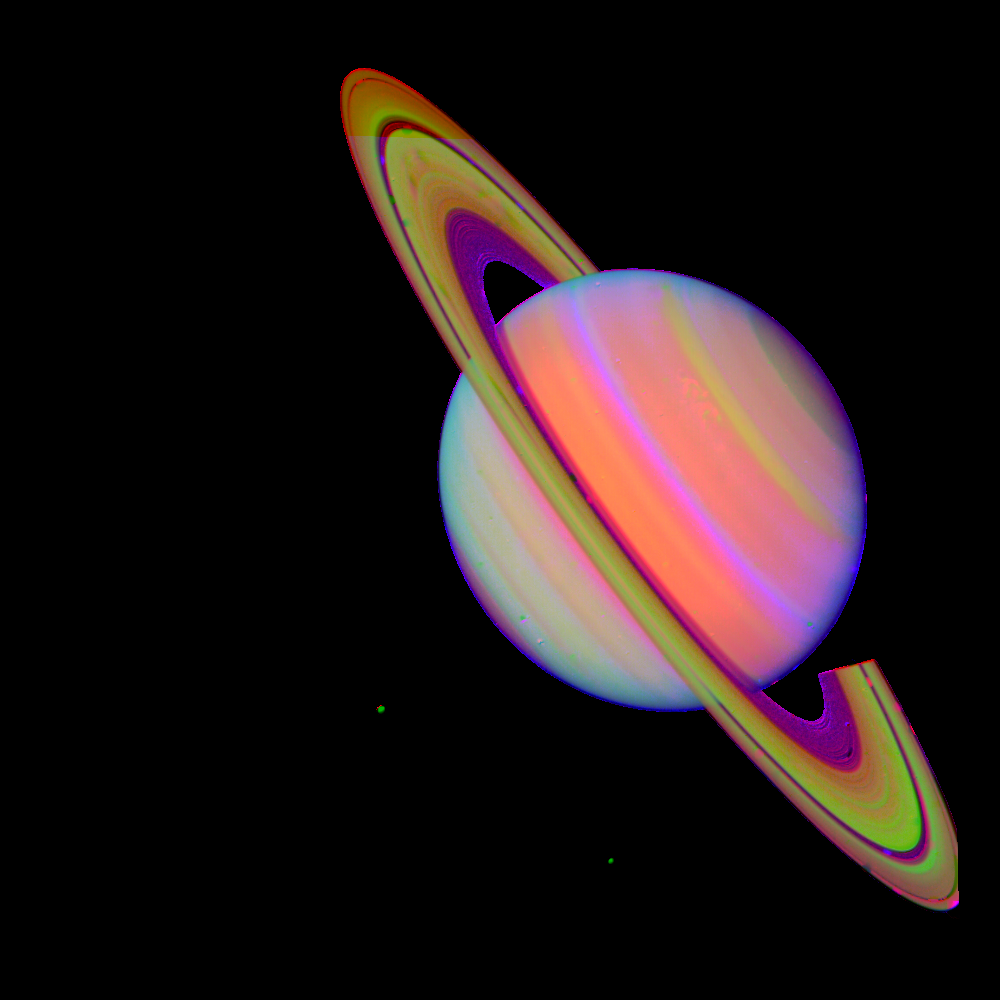

Saturn With Rhea and Dione (false color)

NASA’s Voyager 2 took this ‘false color’ photograph of Saturn on July 21, 1981, when the spacecraft was 33.9 million kilometers (21 million miles) from the planet. Two bright, presumably convective cloud patterns are visible in the mid-northern hemisphere and several dark spoke-like features can be seen in the broad B-ring (left of planet). The moons Rhea and Dione appear as blue dots to the south and southeast of Saturn, respectively. Voyager 2 made its closest approach to Saturn on Aug. 25, 1981. The Voyager project is managed for NASA by the Jet Propulsion Laboratory, Pasadena, California

Credit: NASA/JPL